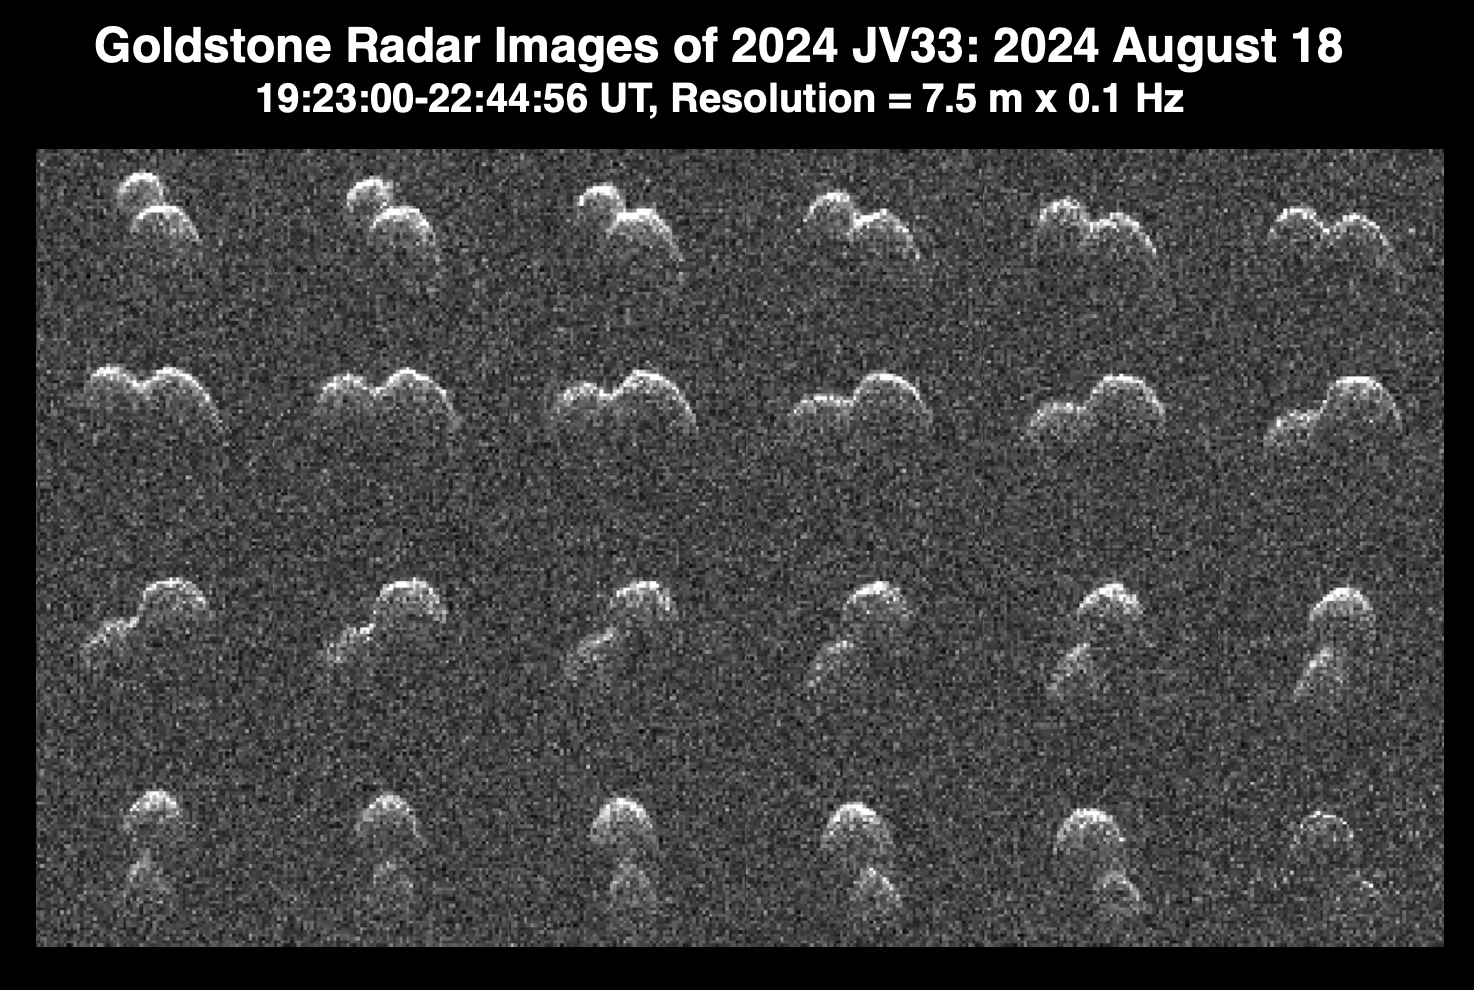

Goldstone Planetary Radar Observes Peanut-Shaped Asteroid

This series of radar images obtained by the Goldstone Solar System Radar near Barstow, California, on Aug. 18, 2024, shows the asteroid 2024 JV33 shortly before its close approach with Earth. The images were captured when the asteroid was at a distance of 2.8 million miles (4.6 million kilometers), about 12 times the distance between the Moon and Earth.

Discovered by the NASA-funded Catalina Sky Survey in Tucson, Arizona, on May 4, the near-Earth asteroid’s shape resembles that of a peanut – with two rounded lobes, one lobe larger than the other. Scientists used the radar images to determine that it is about 980 feet (300 meters) long and that its length is about double its width. Asteroid 2024 JV33 rotates once every seven hours.

Radar is the principal technique for discovering such asteroids, which are called contact binaries. Dozens of them have been imaged by Goldstone, which is part of NASA’s Deep Space Network. At least 14% of near-Earth asteroids larger than about 660 feet (200 meters) have a contact binary shape. Asteroid 2024 JV33 has an elongated orbit similar to that of many comets that are strongly influenced by the gravity of Jupiter. While no comet-like activity has been observed, the possibility remains that the asteroid may be an inactive cometary nucleus.

The asteroid is classified as potentially hazardous, but it does not pose a hazard to Earth for the foreseeable future. These Goldstone measurements have greatly reduced the uncertainties in the asteroid’s distance from Earth and in its future motion for many decades.

The Goldstone Solar System Radar Group is supported by NASA’s Near-Earth Object Observations Program within the Planetary Defense Coordination Office at the agency’s headquarters in Washington. Managed by NASA’s Jet Propulsion Laboratory, the Deep Space Network receives programmatic oversight from Space Communications and Navigation program office within the Space Operations Mission Directorate, also at NASA Headquarters.

Credit: NASA/JPL-Caltech